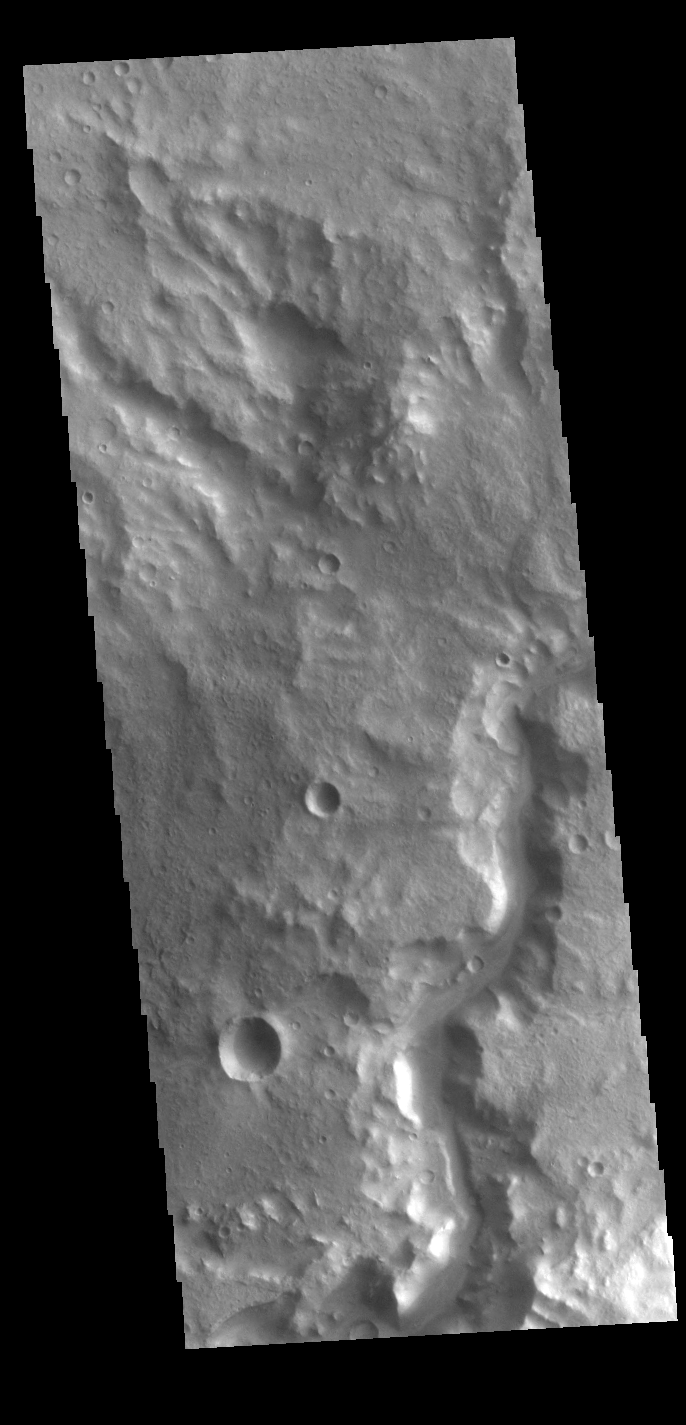

Terra Cimmeria Channel

This VIS image shows an unnamed channel in Terra Cimmeria. The channel is located immediately outside of the rim of Knobel Crater.

Credit: NASA/JPL-Caltech/ASU